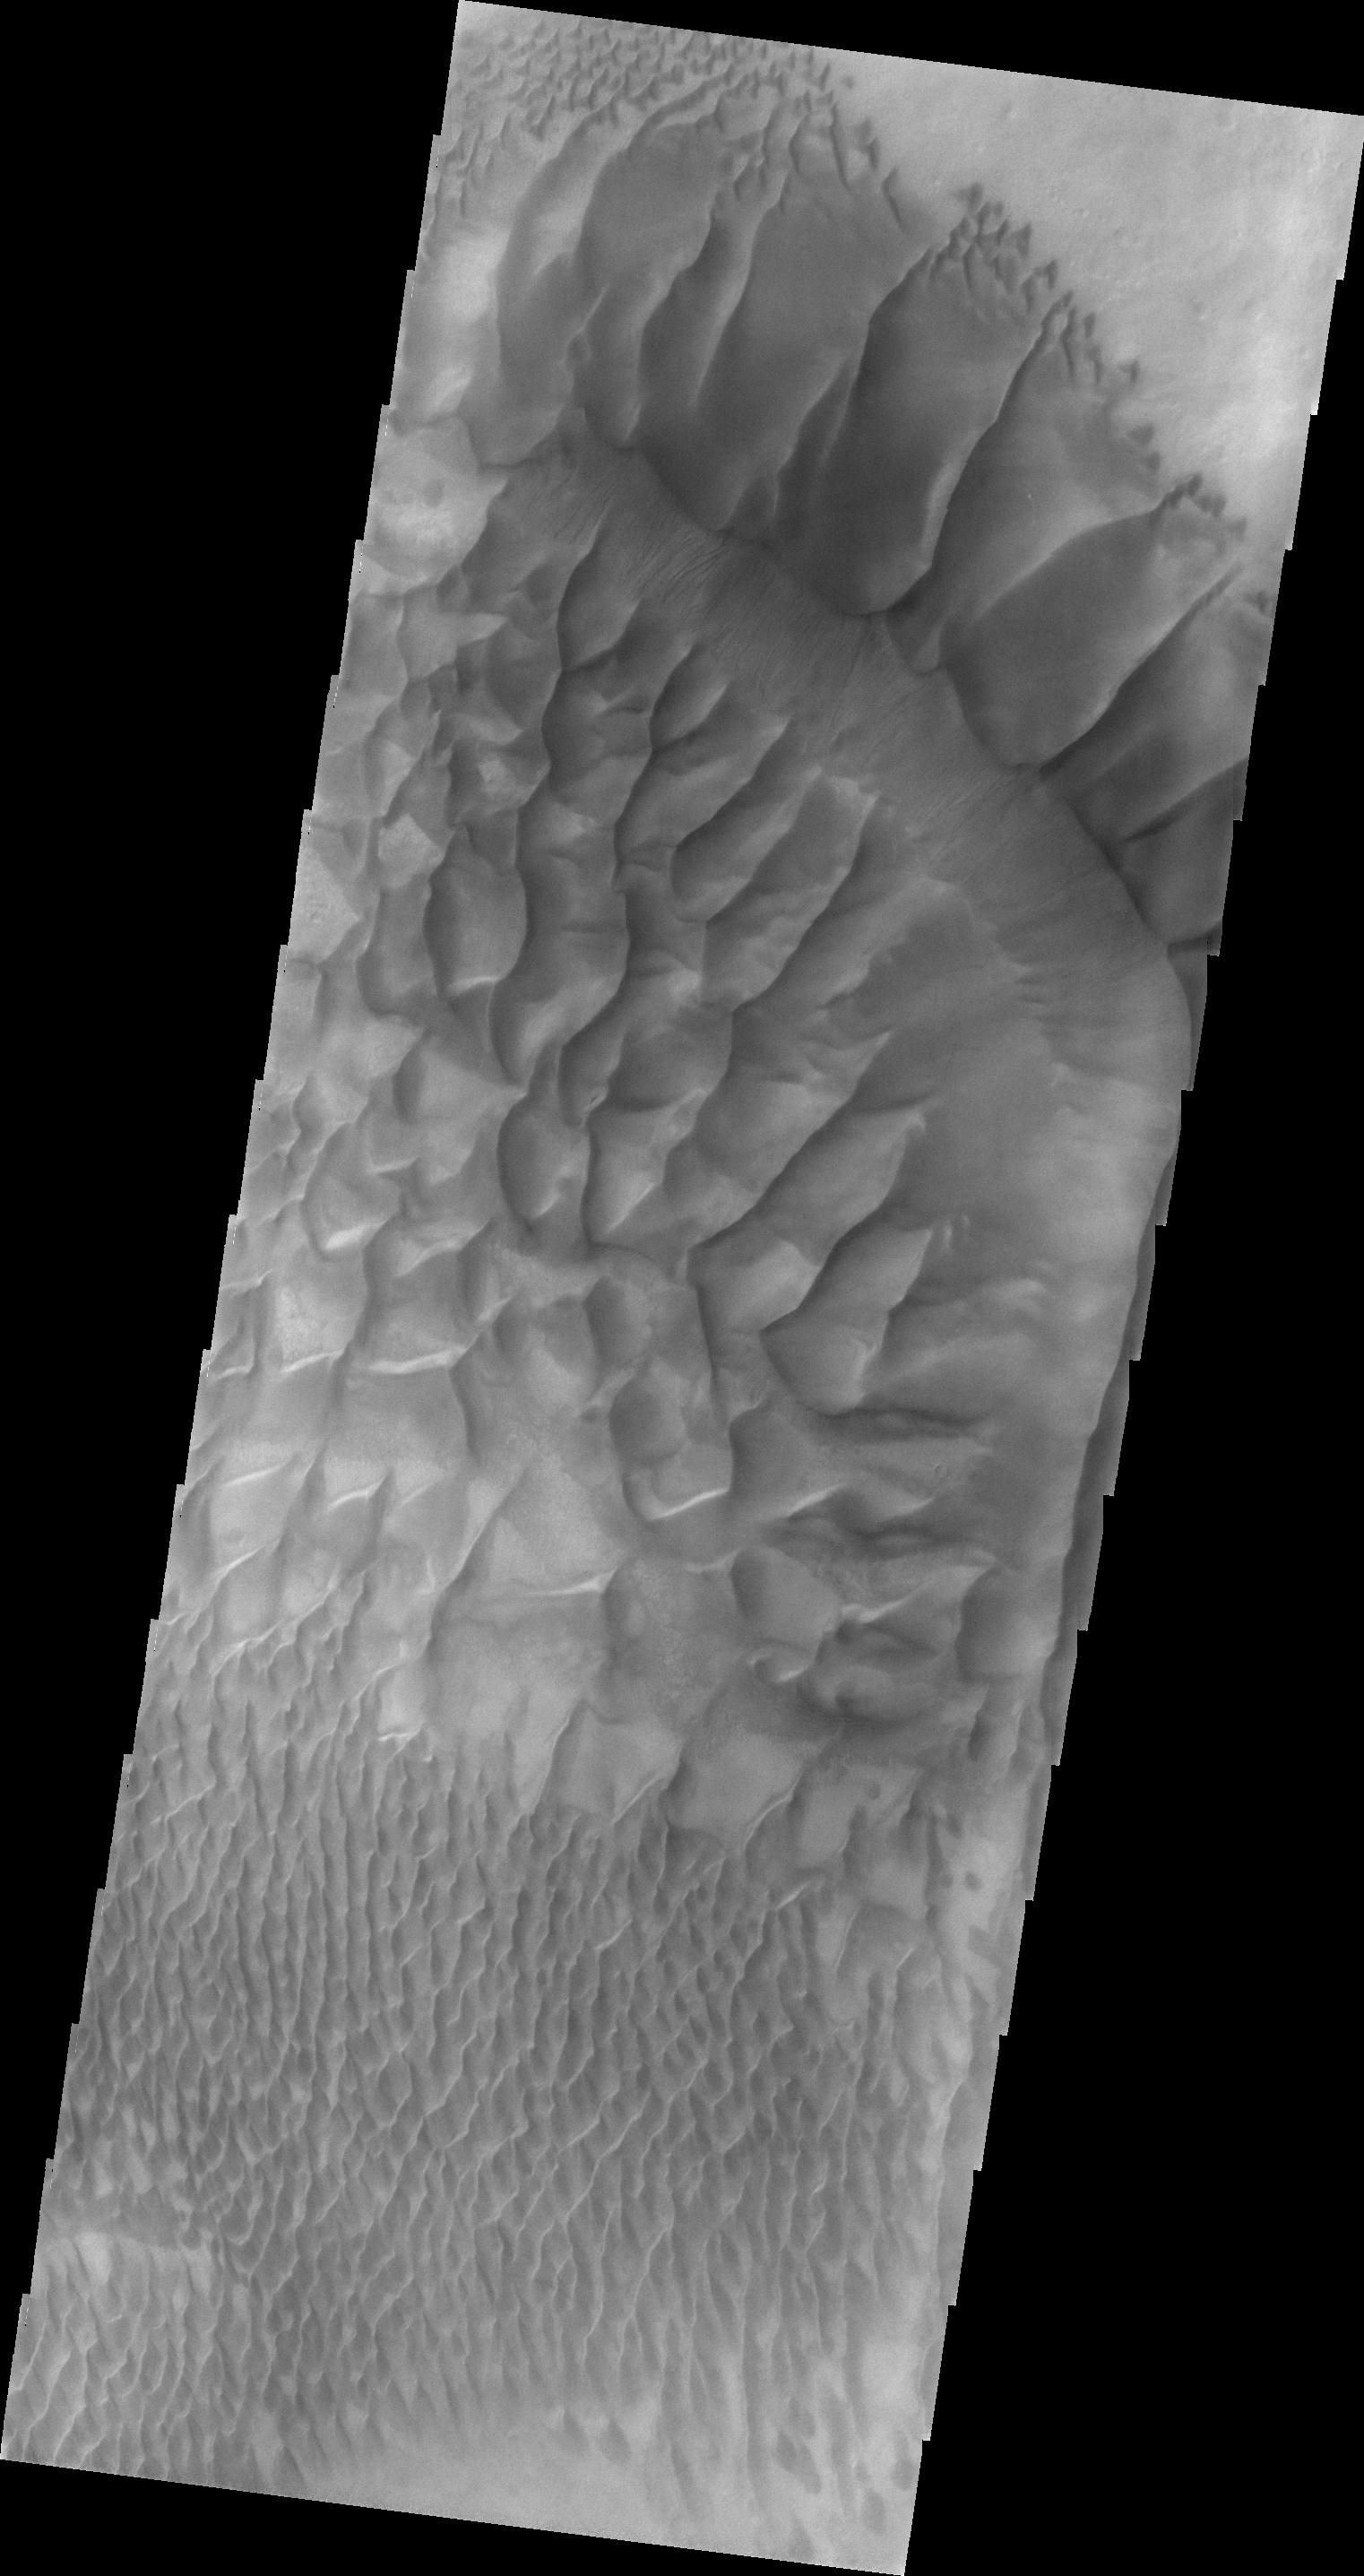

Russell Crater Dunes

Today’s VIS image shows part of the large sand sheet and dune forms on the floor of Russell Crater.

Credit: NASA/JPL/ASU